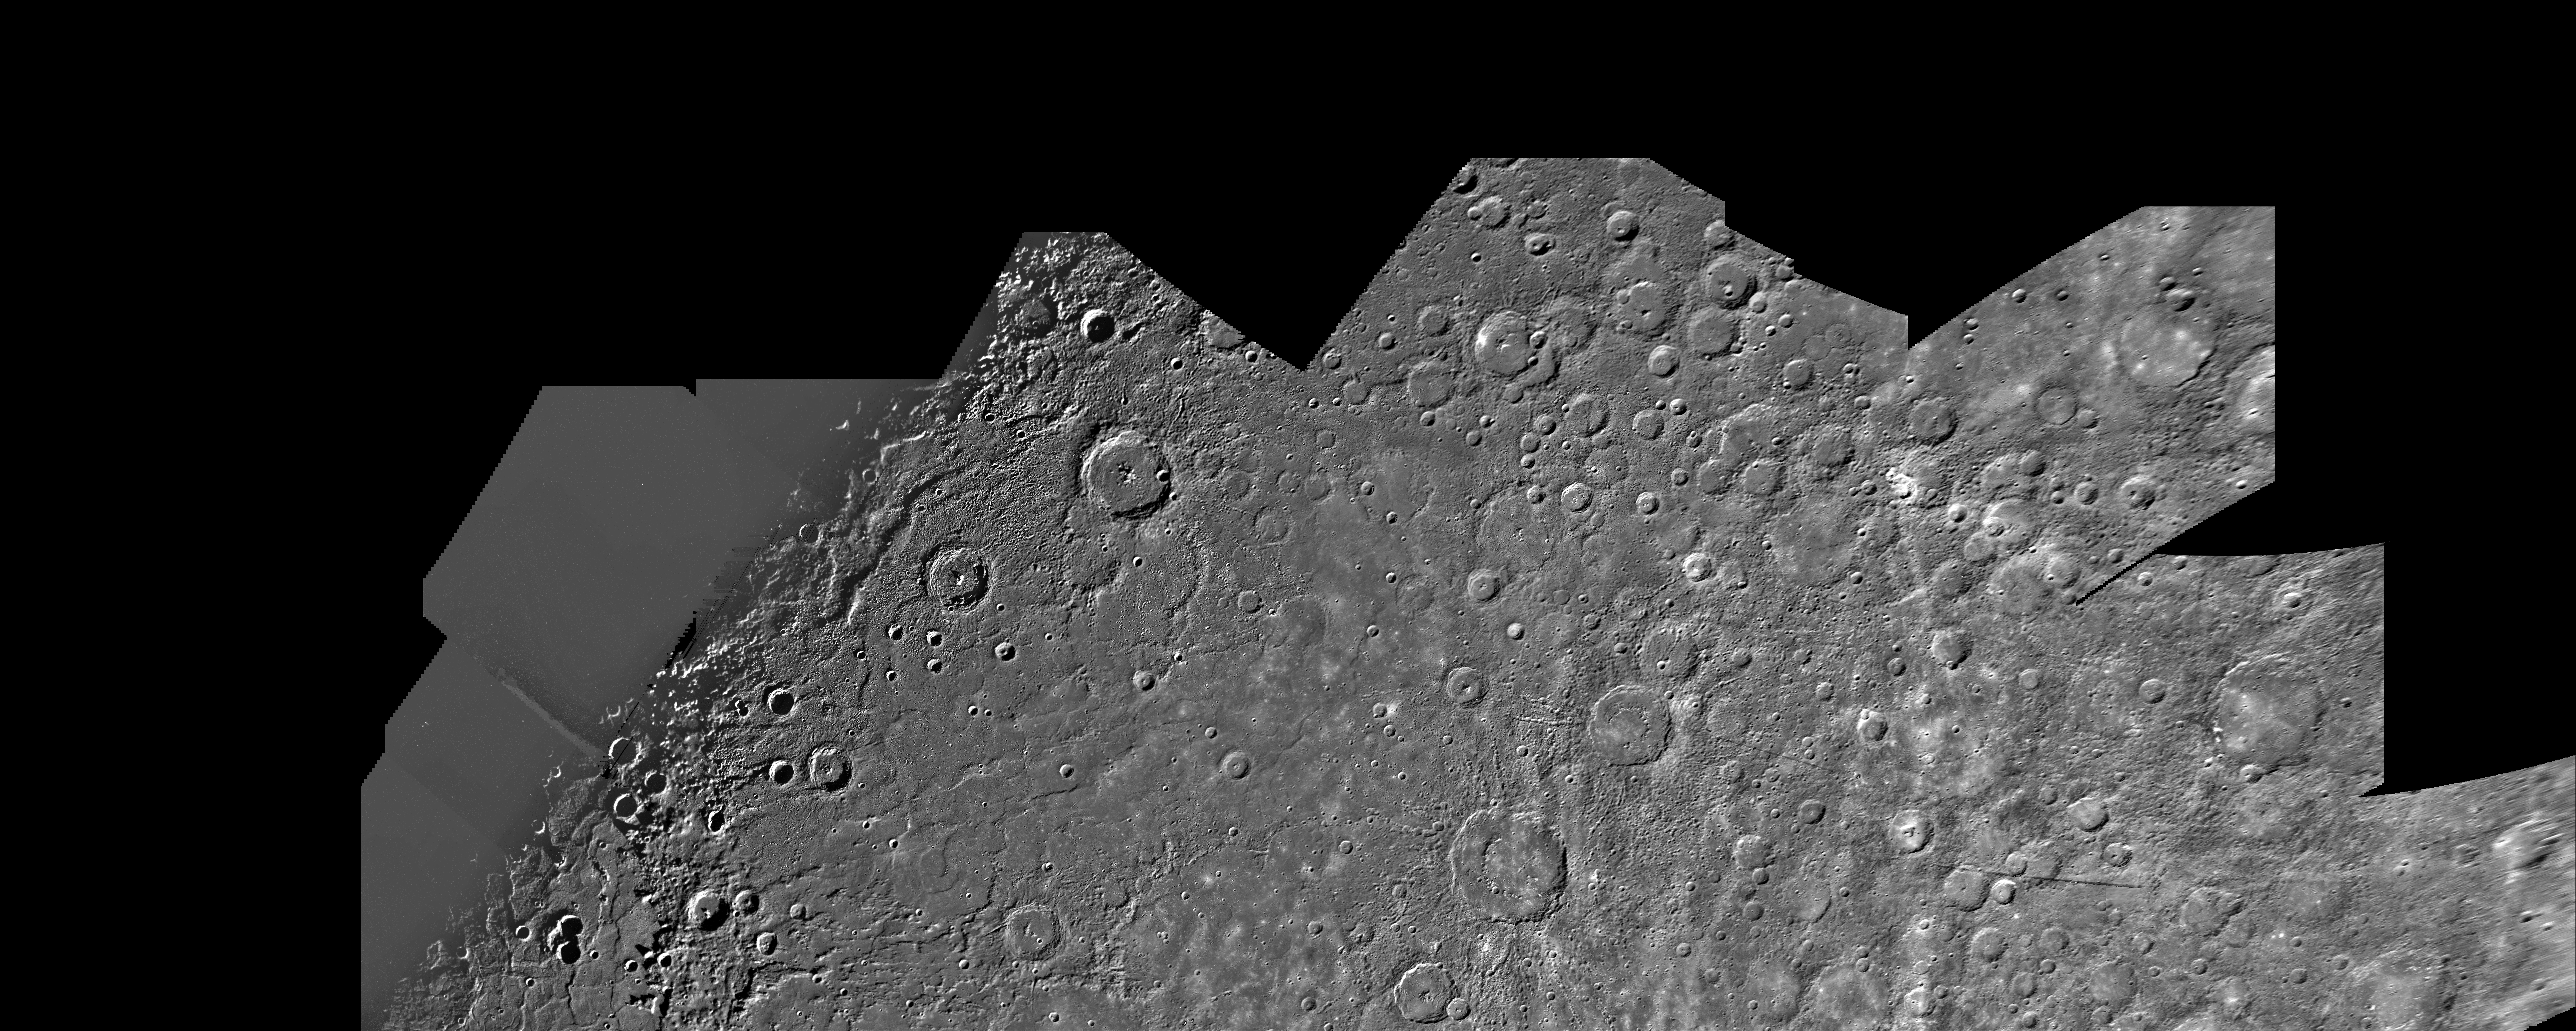

Mercury: Photomosaic of the Shakespeare Quadrangle (Northern Half) H-3

This computer generated photomosaic from Mariner 10 is of the northern half of Mercury’s Shakespeare Quadrangle, named for the ancient Shakespeare crater located on the lower edge to the left of center. This portion of the quadrangle covers the geographic region from 45 to 70 degrees north latitude and from 90 to 180 degrees longitude. The photomosaic was produced using computer techniques and software developed in the Image Processing Laboratory of NASA’s Jet Propulsion Laboratory. The pictures have been high-pass filtered and contrast enhanced to accentuate surface detail, and geometrically transformed into a Lambert conformal projection.

The illuminated surface observed by Mariner 10 as it first approached Mercury is dominated by craters and basins. In marked contrast to this view, the surface photographed after the flyby exhibited features totally different, including large basins and extensive relatively smooth areas with few craters. The most striking feature in this region of the planet is a huge circular basin, 1300 kilometers in diameter, that was undoubtedly produced from a tremendous impact comparable to the event that formed the Imbrium basin on the Moon. This prominent Mercurian structure in the Shakespeare and Tolstoj quadrangles (lower left corner of this image), named Caloris Planitia, is filled with material forming a smooth surface or plain that appears similar in many respects to the lunar maria.

The above material was taken from the following publication… Davies, M. E., S. E. Dwornik, D. E. Gault, and R. G. Strom, Atlas of Mercury, NASA SP-423 (1978).

The Mariner 10 mission was managed by the Jet Propulsion Laboratory for NASA’s Office of Space Science.

Credit: NASA/JPL